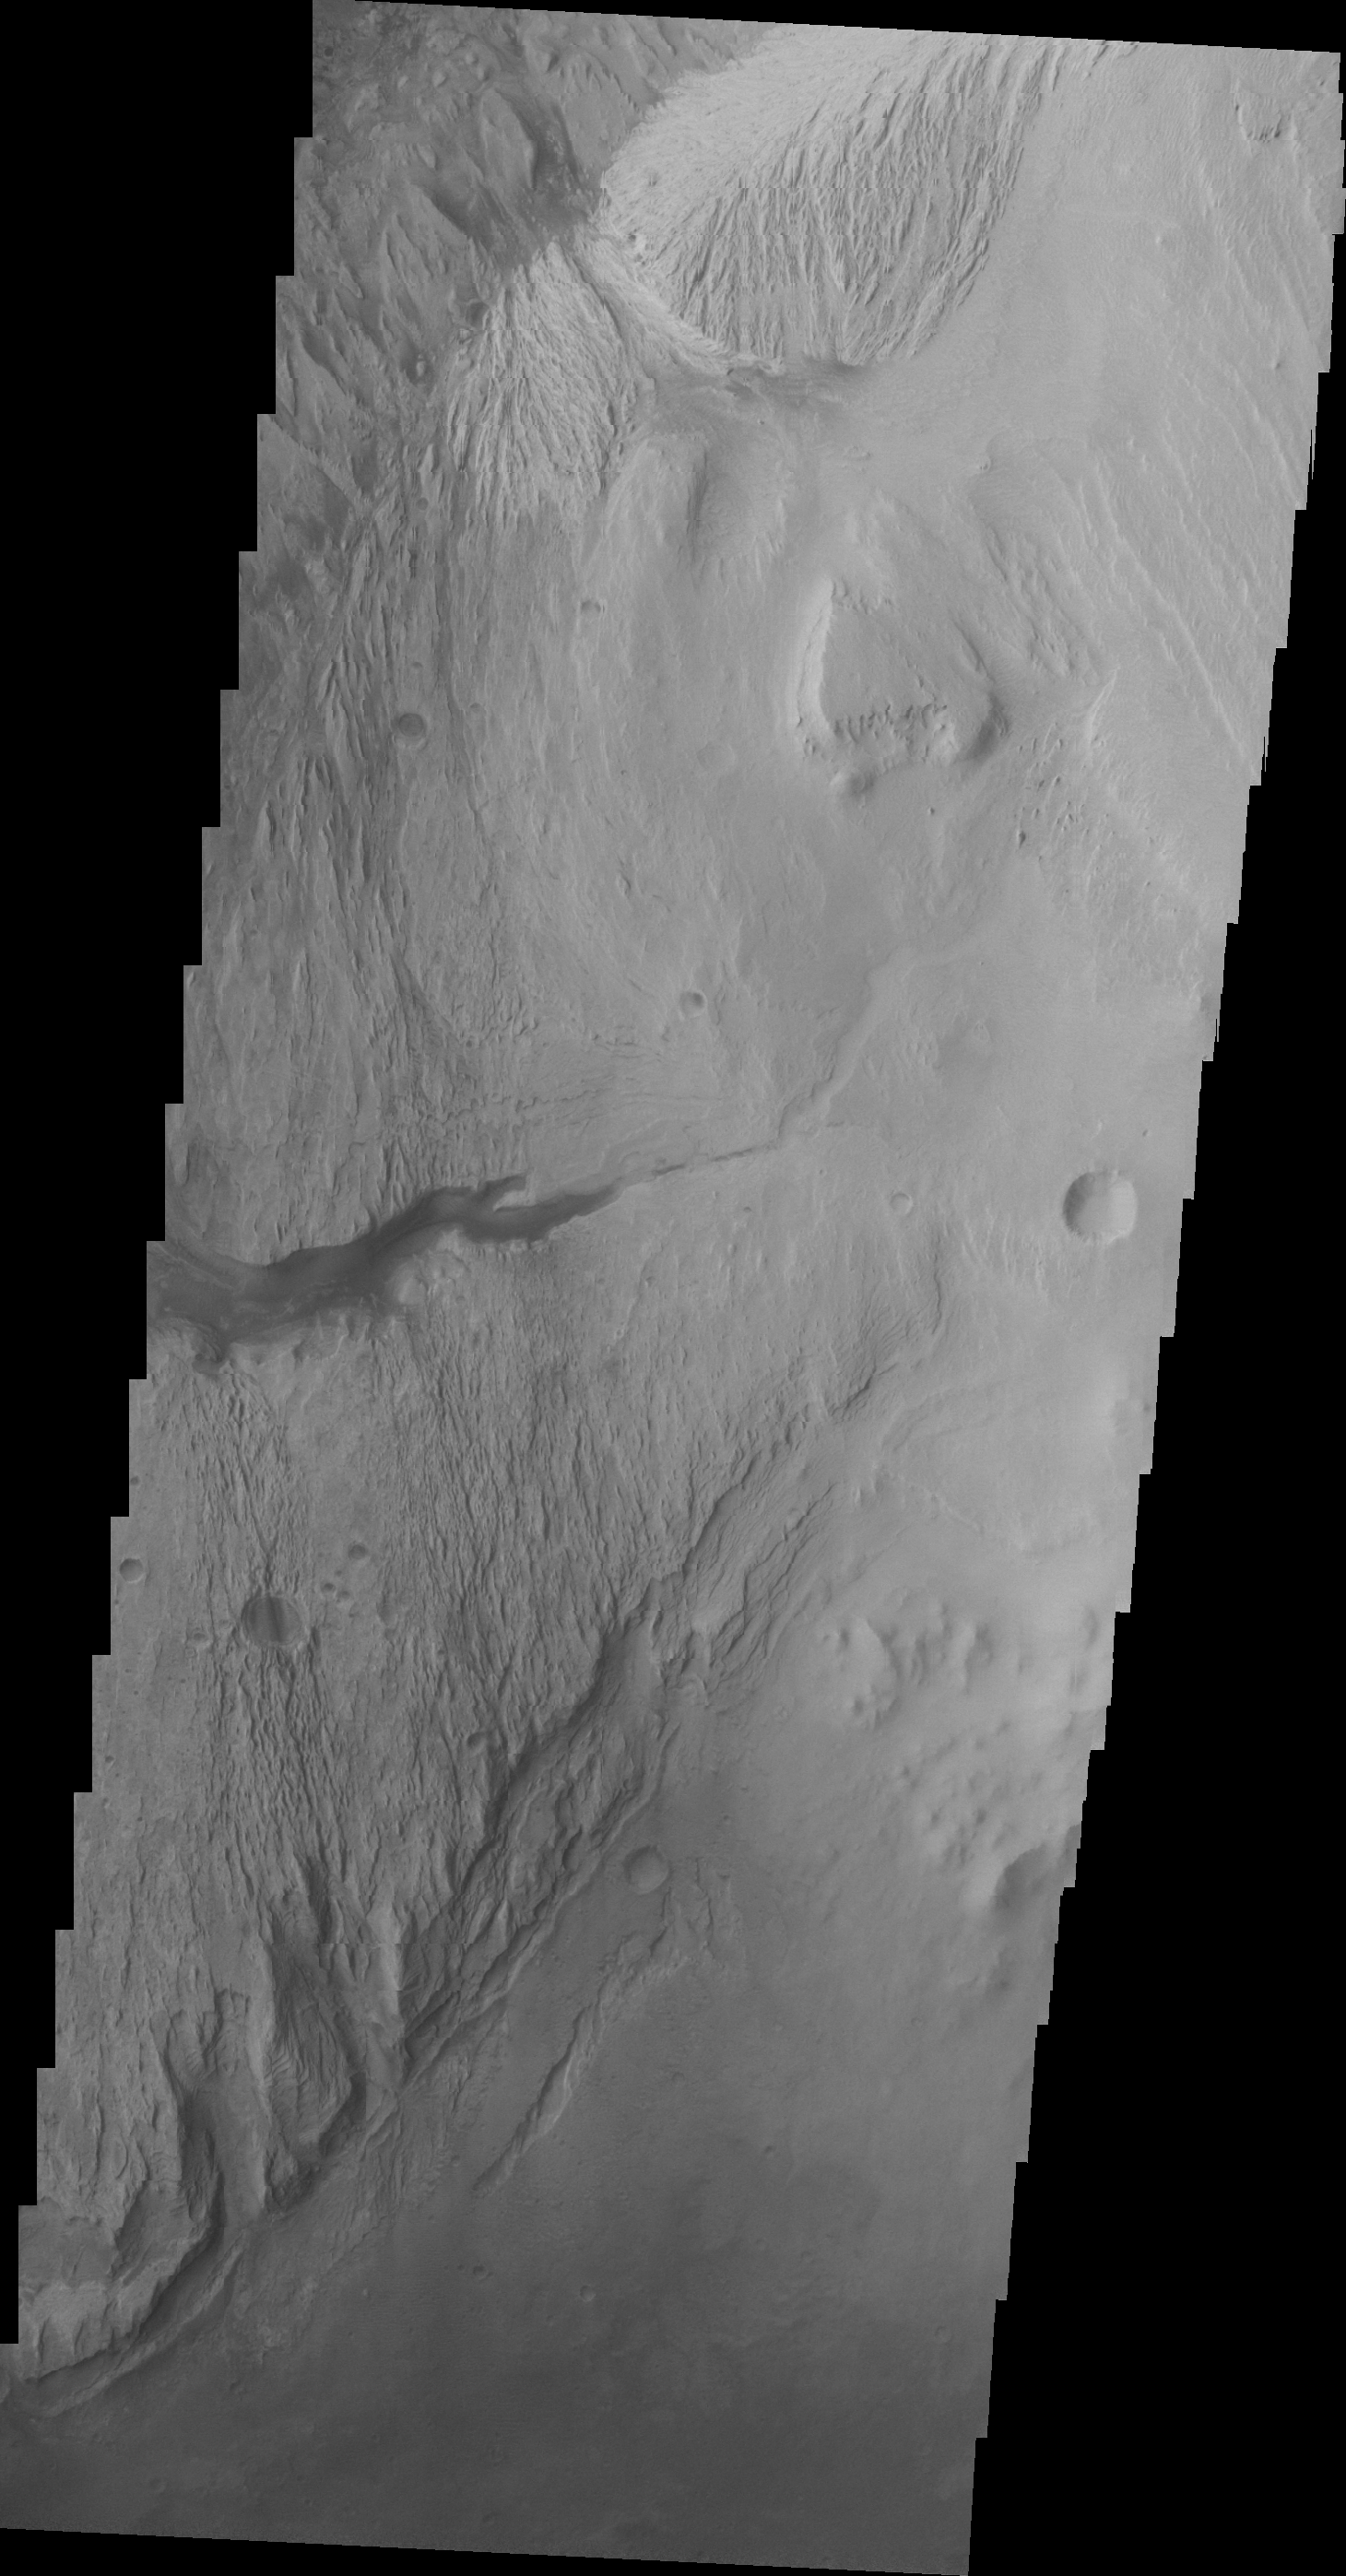

Images of Gale #15

During the month of April Mars will be in conjunction relative to the Earth. This means the Sun is in the line-of-sight between Earth and Mars, and communication between the two planets is almost impossible. For conjunction, the rovers and orbiting spacecraft at Mars continue to operate, but do not send the data to Earth. This recorded data will be sent to Earth when Mars moves away from the sun and the line-of-sight between Earth and Mars is reestablished. During conjunctionthe THEMIS image of the day will be a visual tour of Gale Crater, the location of the newest rover Curiosity.

The highest elevations of Mt. Sharp are just outside this image (to the east). In the center of this image is a channel. This channel indicates that fluids have played a part in eroding Mt. Sharp. Other erosion features indicate that wind probably also has played a part in eroding the deposit.

Credit: NASA/JPL-Caltech/ASU